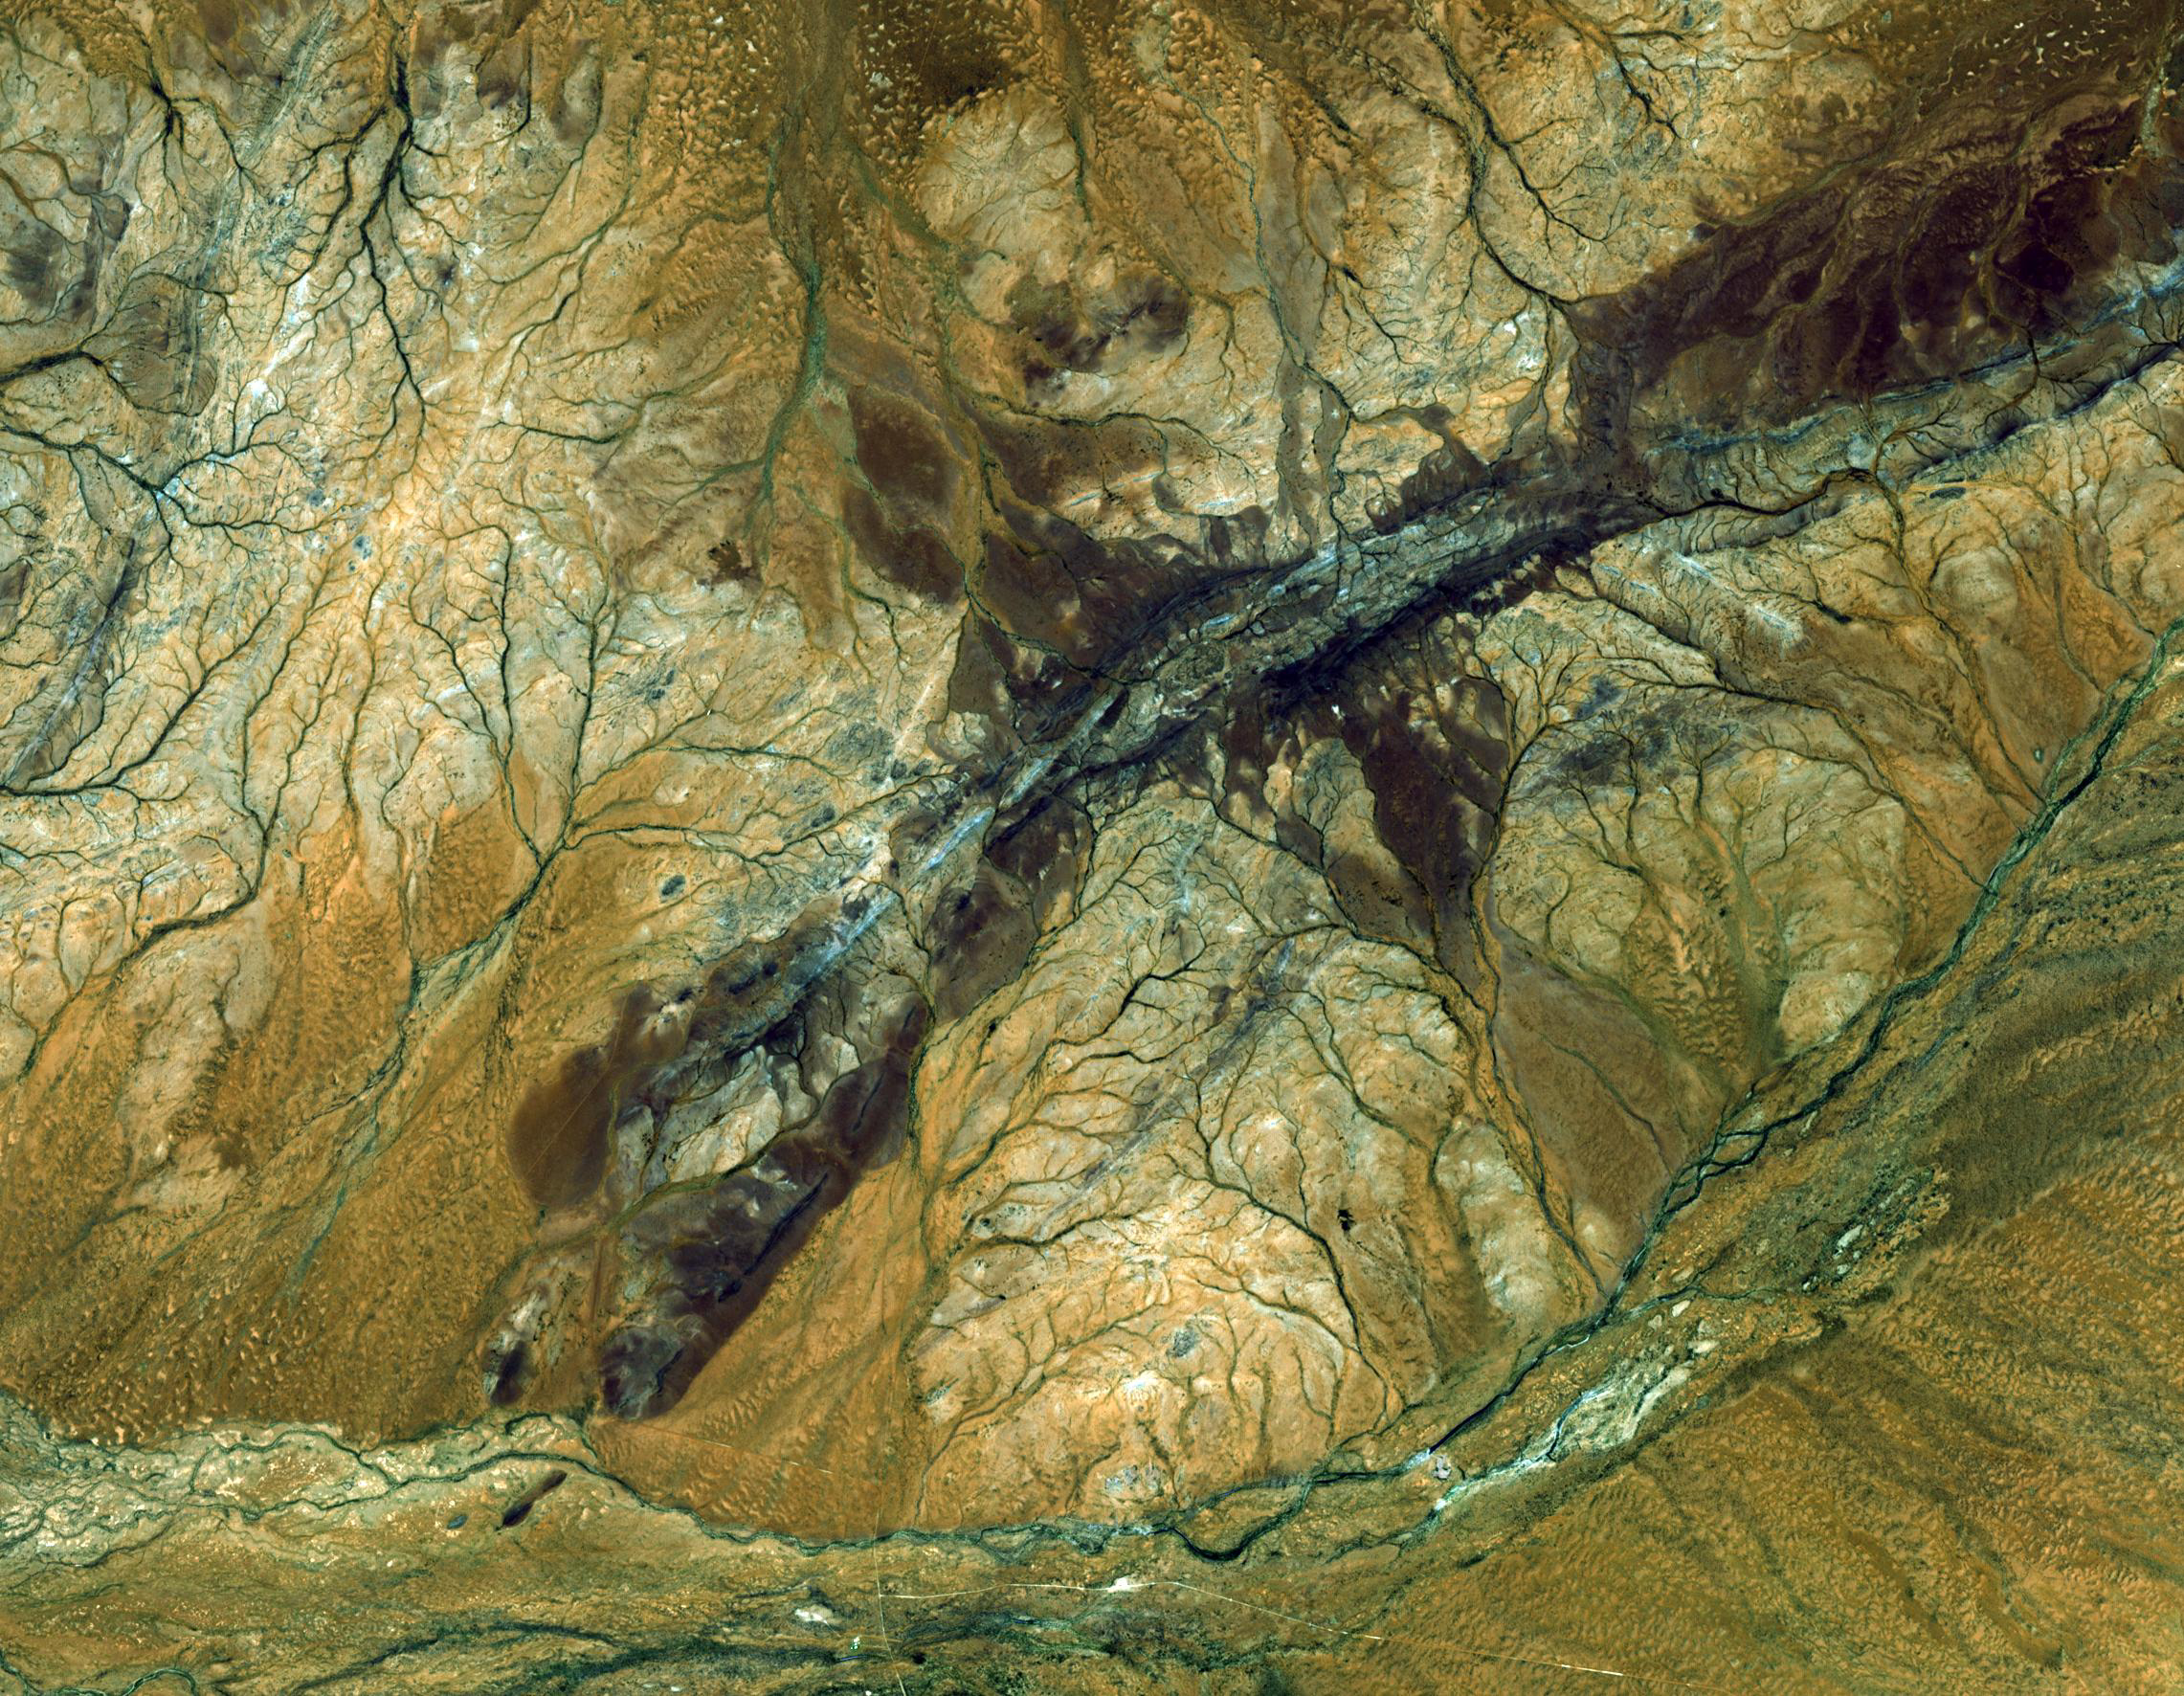

Jack Hills, Australia

The oldest material on Earth which has yet been dated by man is a zircon mineral of 4.4 billion years old from a sedimentary gneiss in the Jack Hills of the Narre Gneiss Terrane of Australia. It is the most ancient fragment of the earth’s crust so far identified, formed approximately 150 million years after the planet itself. In August of 2007, scientists reported finding the world’s oldest diamond crystals, encased inside the zircon crystals.

The image was acquired October 12, 2004, covers an area of 26.6 x 34.2 km, and is located near 26.2 degrees south latitude, 117.1 degrees east longitude.

With its 14 spectral bands from the visible to the thermal infrared wavelength region and its high spatial resolution of 15 to 90 meters (about 50 to 300 feet), ASTER images Earth to map and monitor the changing surface of our planet. ASTER is one of five Earth-observing instruments launched December 18, 1999, on NASA’s Terra satellite. The instrument was built by Japan’s Ministry of Economy, Trade and Industry. A joint U.S./Japan science team is responsible for validation and calibration of the instrument and the data products.

The broad spectral coverage and high spectral resolution of ASTER provides scientists in numerous disciplines with critical information for surface mapping and monitoring of dynamic conditions and temporal change. Example applications are: monitoring glacial advances and retreats; monitoring potentially active volcanoes; identifying crop stress; determining cloud morphology and physical properties; wetlands evaluation; thermal pollution monitoring; coral reef degradation; surface temperature mapping of soils and geology; and measuring surface heat balance.

The U.S. science team is located at NASA’s Jet Propulsion Laboratory, Pasadena, Calif. The Terra mission is part of NASA’s Science Mission Directorate.

Credit: NASA/GSFC/METI/ERSDAC/JAROS, and U.S./Japan ASTER Science Team